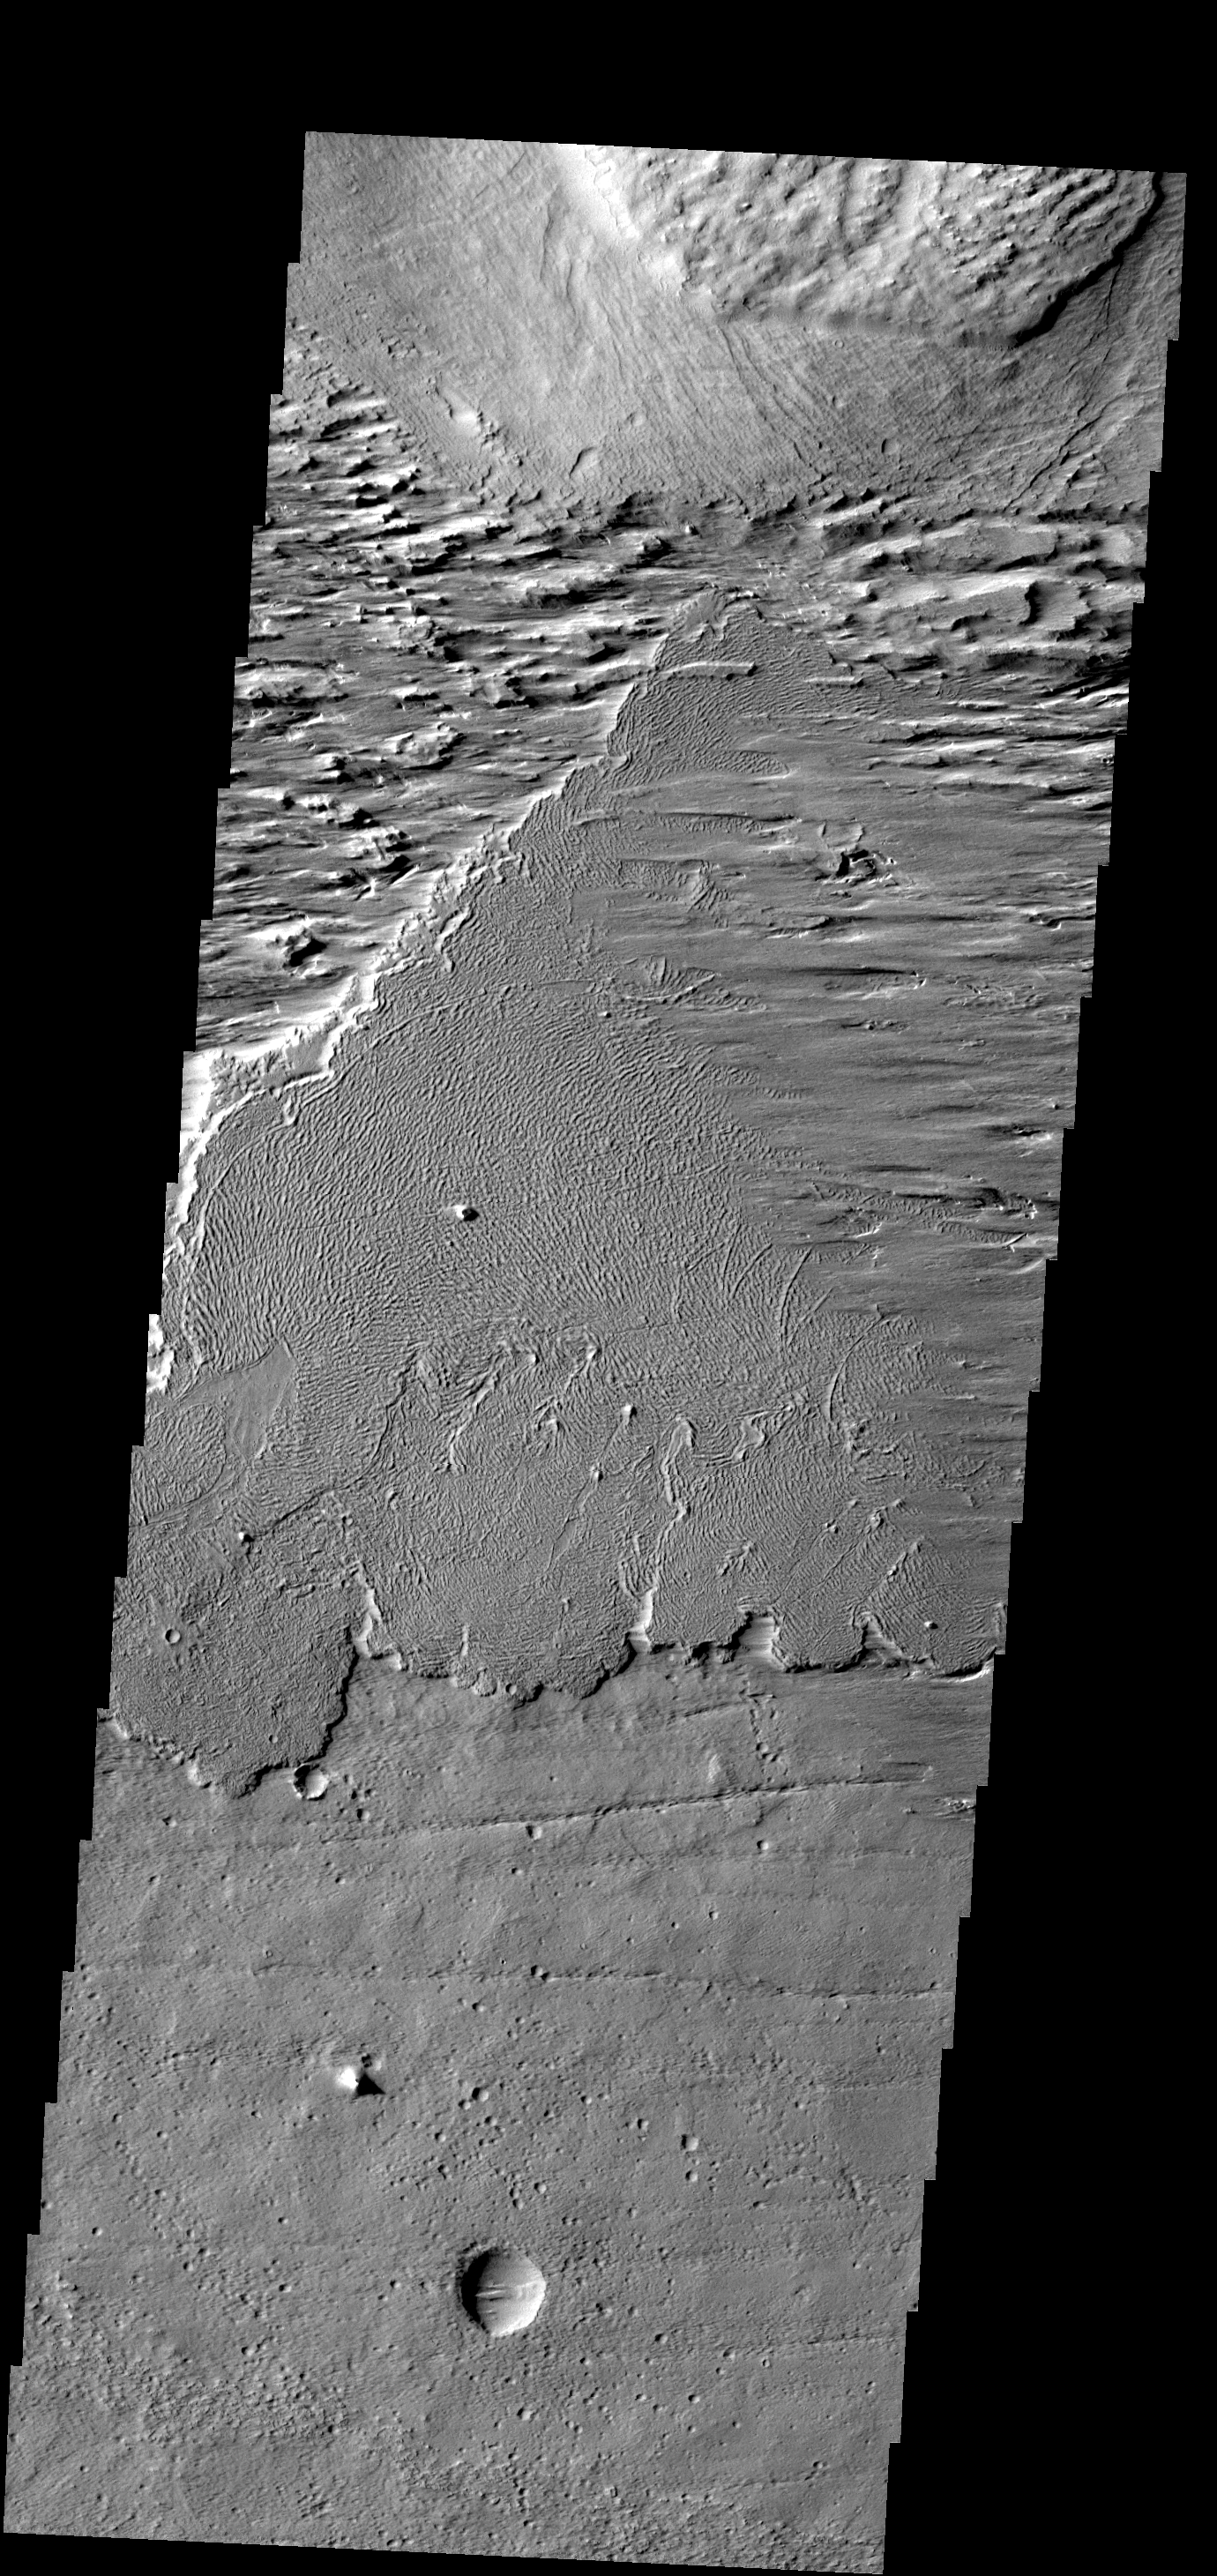

Wind and Lava

This image shows a region near Olympus Mons where wind has been moving loose material across the lava flows in the center of the image.

Image information: VIS instrument. Latitude 6.5N, Longitude 219.5E. 18 meter/pixel resolution.

Please see the THEMIS Data Citation Note for details on crediting THEMIS images.

Note: this THEMIS visual image has not been radiometrically nor geometrically calibrated for this preliminary release. An empirical correction has been performed to remove instrumental effects. A linear shift has been applied in the cross-track and down-track direction to approximate spacecraft and planetary motion. Fully calibrated and geometrically projected images will be released through the Planetary Data System in accordance with Project policies at a later time.

NASA’s Jet Propulsion Laboratory manages the 2001 Mars Odyssey mission for NASA’s Office of Space Science, Washington, D.C. The Thermal Emission Imaging System (THEMIS) was developed by Arizona State University, Tempe, in collaboration with Raytheon Santa Barbara Remote Sensing. The THEMIS investigation is led by Dr. Philip Christensen at Arizona State University. Lockheed Martin Astronautics, Denver, is the prime contractor for the Odyssey project, and developed and built the orbiter. Mission operations are conducted jointly from Lockheed Martin and from JPL, a division of the California Institute of Technology in Pasadena.

Credit: NASA/JPL/ASU